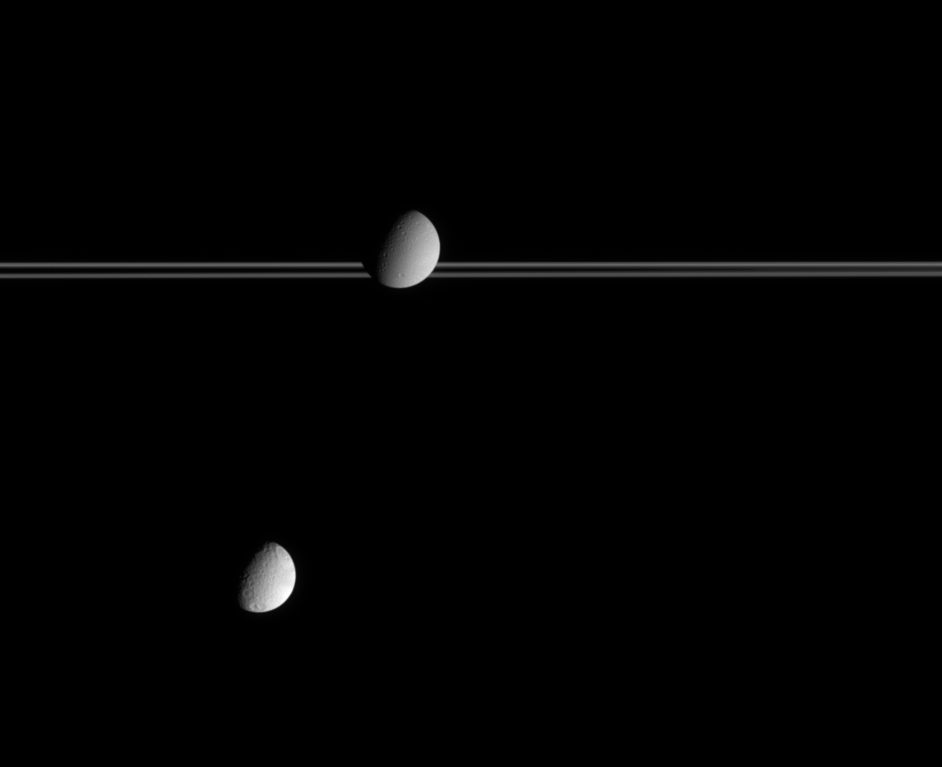

Pair to Compare

Saturn’s moon Dione occults part of Saturn’s distant rings while Tethys hovers below. Dione is 1,118 kilometers (695 miles) across, while Tethys is 1,071 kilometers, 665 miles) across.

This image offers excellent contrast with a previously released view (see PIA06629) that showed the bright, wispy markings on Dione’s trailing hemisphere. The huge impact structure Odysseus (450 kilometers, or 280 miles across) is near the limb of Tethys. Compared with the battered surface of Tethys, Dione appears much smoother from this distance.

The image was taken in visible light with the Cassini spacecraft narrow-angle camera on March 19, 2005, at a distance of approximately 2.7 million kilometers (1.7 million miles) from Saturn. The image scale is approximately 15 kilometers (9 miles) per pixel.

The Cassini-Huygens mission is a cooperative project of NASA, the European Space Agency and the Italian Space Agency. The Jet Propulsion Laboratory, a division of the California Institute of Technology in Pasadena, manages the mission for NASA’s Science Mission Directorate, Washington, D.C. The Cassini orbiter and its two onboard cameras were designed, developed and assembled at JPL. The imaging team is based at the Space Science Institute, Boulder, Colo.

Credit: NASA/JPL/Space Science Institute